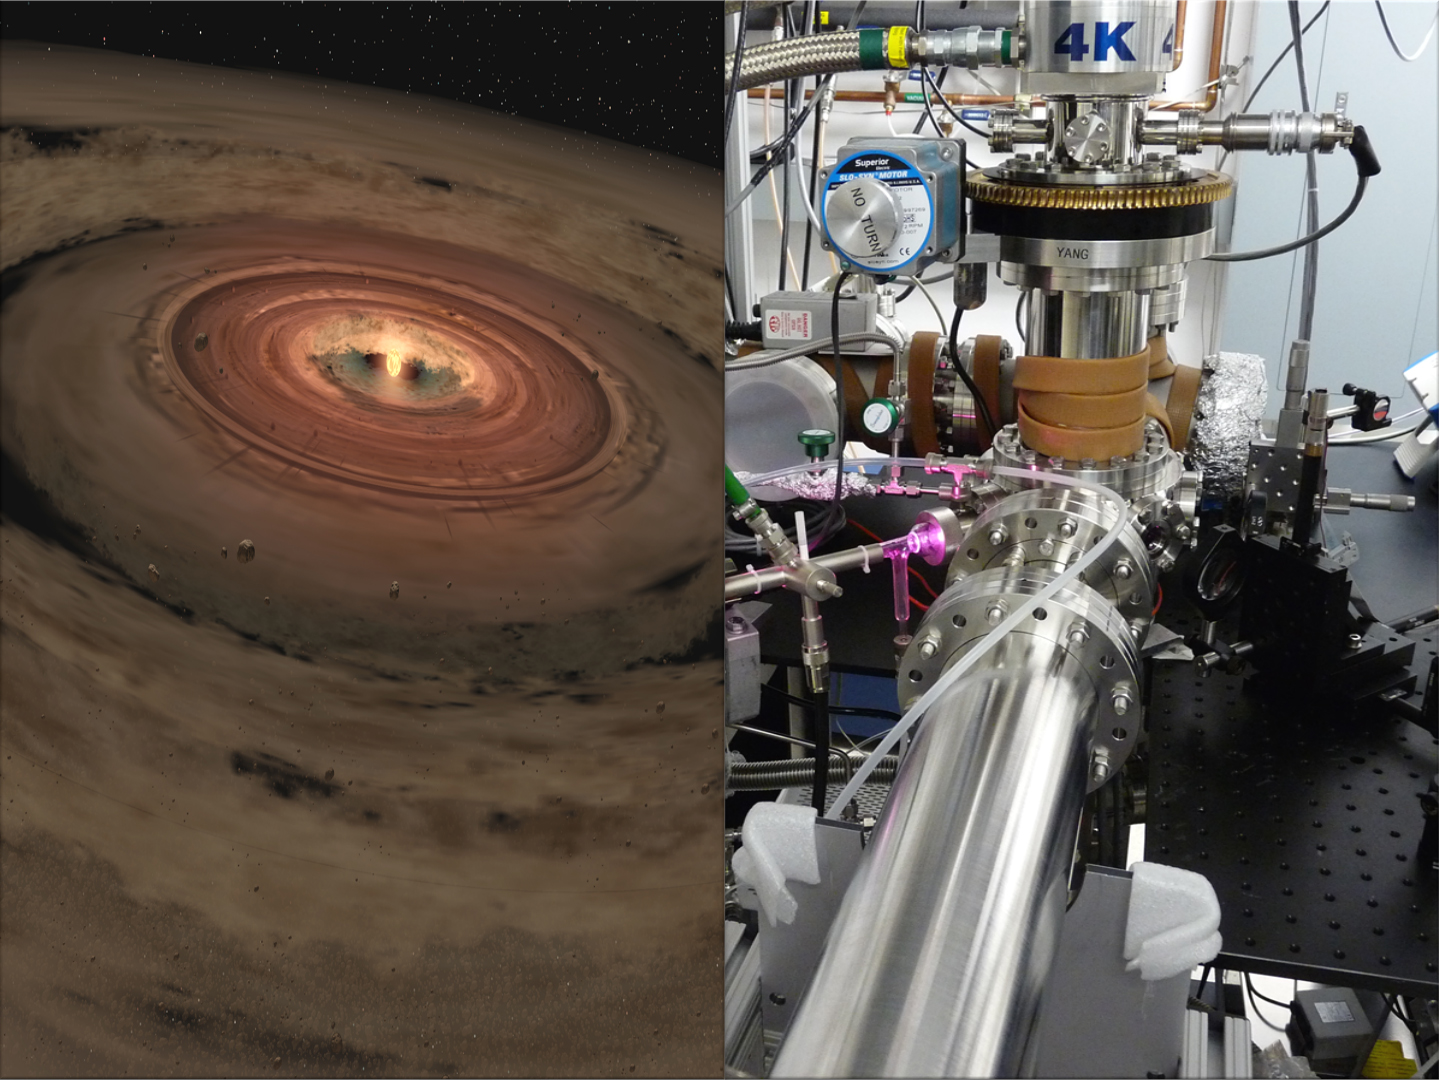

Ice from the Solar System’s Edge (Artist’s Concept)

Researchers are brewing up icy, organic concoctions in the lab to mimic materials at the edge of our solar system and beyond. The laboratory equipment at NASA’s Jet Propulsion Laboratory in Pasadena, Calif., is seen at right, and a very young solar system, with its swirling planet-forming disk, is shown in the artist’s concept at left.

Scientists think that ice grains from the far reaches of our solar system, and even farther out in the frigid space between stars, ultimately made their way to Earth by “hitching” rides on comets. The ice is thought to have contained the ingredients necessary to kick start life — water and organic, or carbon-bearing, materials. New research from the JPL lab pictured here reveals that early processing of that organic material — a biochemical step needed to ultimately form the building blocks of life — took place in the coldest reaches of our solar system, at colder temperatures than previously thought.

Credit: NASA/JPL-Caltech